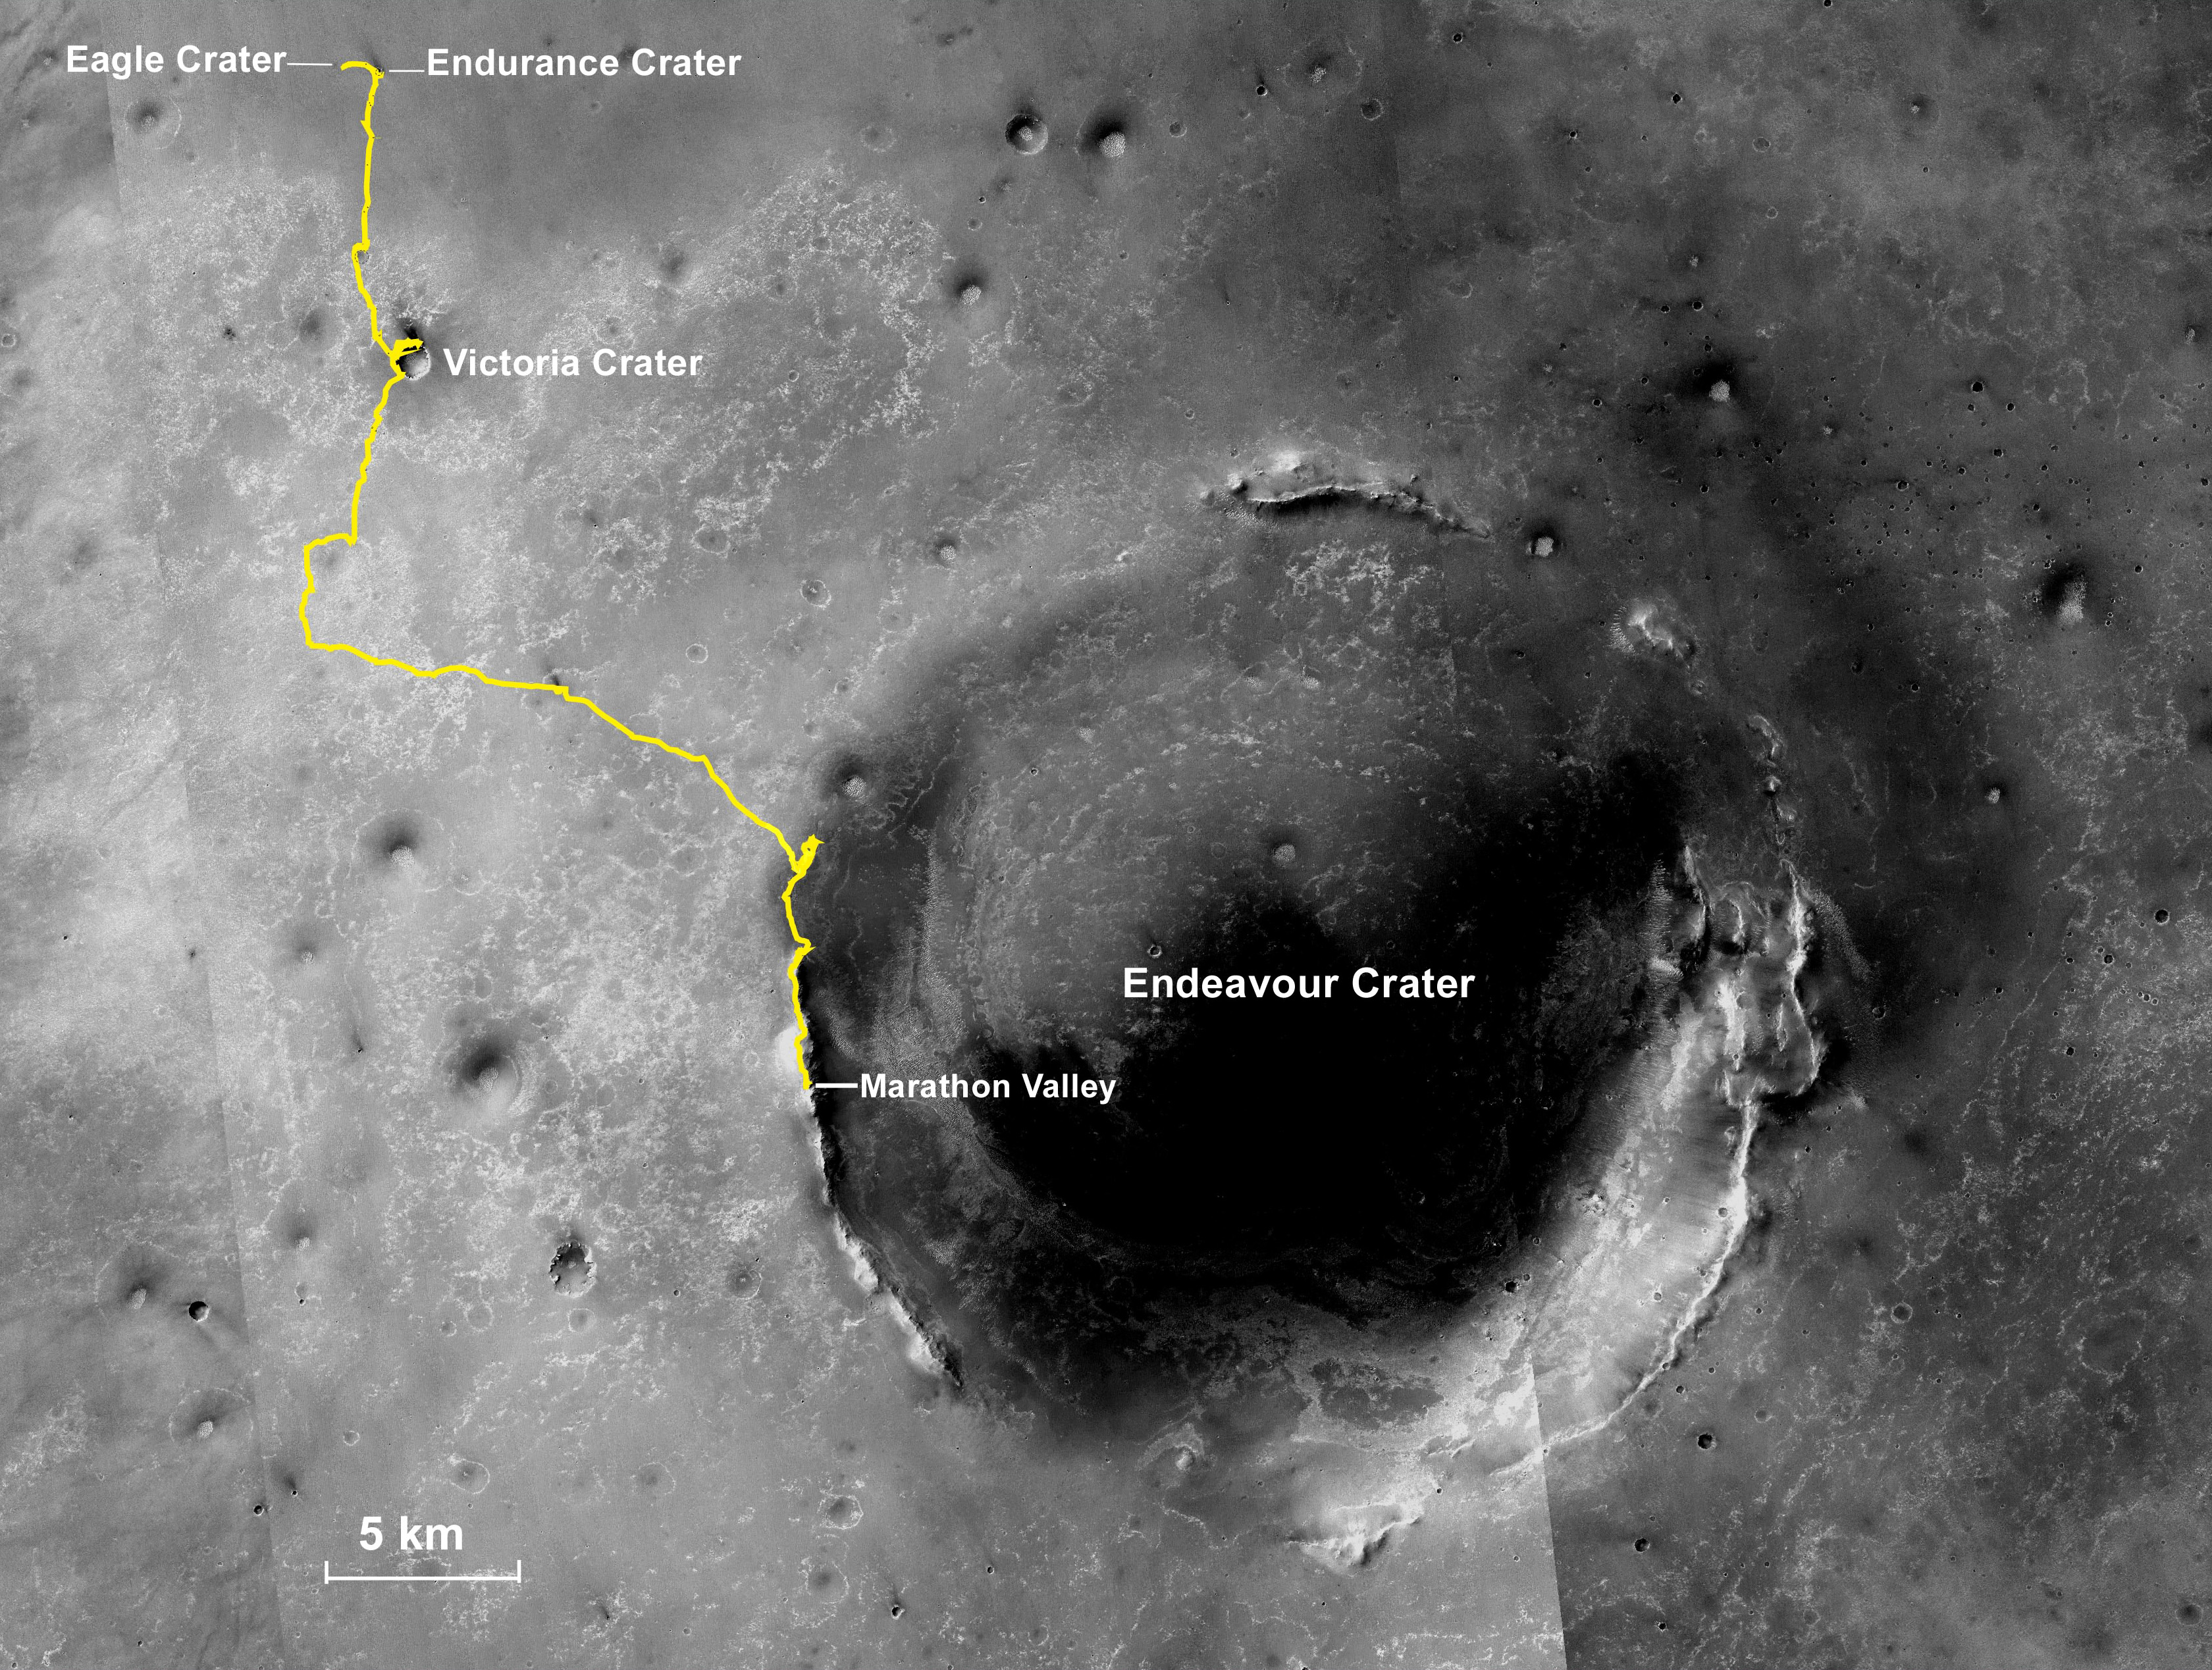

Opportunity Rover’s Full Marathon-Length Traverse

NASA’s Mars Exploration Rover Opportunity, working on Mars since January 2004, passed marathon distance in total driving on March 24, 2015, during the mission’s 3,968th Martian day, or sol. A drive of 153 feet (46.5 meters) on Sol 3968 brought Opportunity’s total odometry to 26.221 miles (42.198 kilometers).

Olympic marathon distance is 26.219 miles (42.195 kilometers).

The gold line on this image shows Opportunity’s route from the landing site inside Eagle Crater, in upper left, to its location after the Sol 3968 drive. The mission has been investigating on the western rim of Endeavour Crater since August 2011. This crater spans about 14 miles (22 kilometers) in diameter. The mapped area is all within the Meridiani Planum region of equatorial Mars, which was chosen as Opportunity’s landing area because of earlier detection of the mineral hematite from orbit. North is up.

The base image for the map is a mosaic of images taken by the Context Camera on NASA’s Mars Reconnaissance Orbiter. Earlier versions of this map, with other features labeled, are at PIA17758 and PIA18404.

Opportunity completed its three-month prime mission in April 2004 and has continued operations in bonus extended missions. It has found several types of evidence of ancient environments with abundant liquid water. The Mars Reconnaissance Orbiter reached Mars in 2006, completed its prime mission in 2010, and is also working in an extended mission.

This traverse map was made at the New Mexico Museum of Natural History & Science, Albuquerque. NASA’s Jet Propulsion Laboratory, a division of the California Institute of Technology in Pasadena, manages the Mars Exploration Rover Project and the Mars Reconnaissance Orbiter for the NASA Science Mission Directorate, Washington. Malin Space Science Systems, San Diego, built and operates the orbiter’s Context Camera.

JPL manages the Mars Exploration Rover Project for NASA’s Science Mission Directorate in Washington.

Credit: NASA/JPL-Caltech/MSSS/NMMNHS